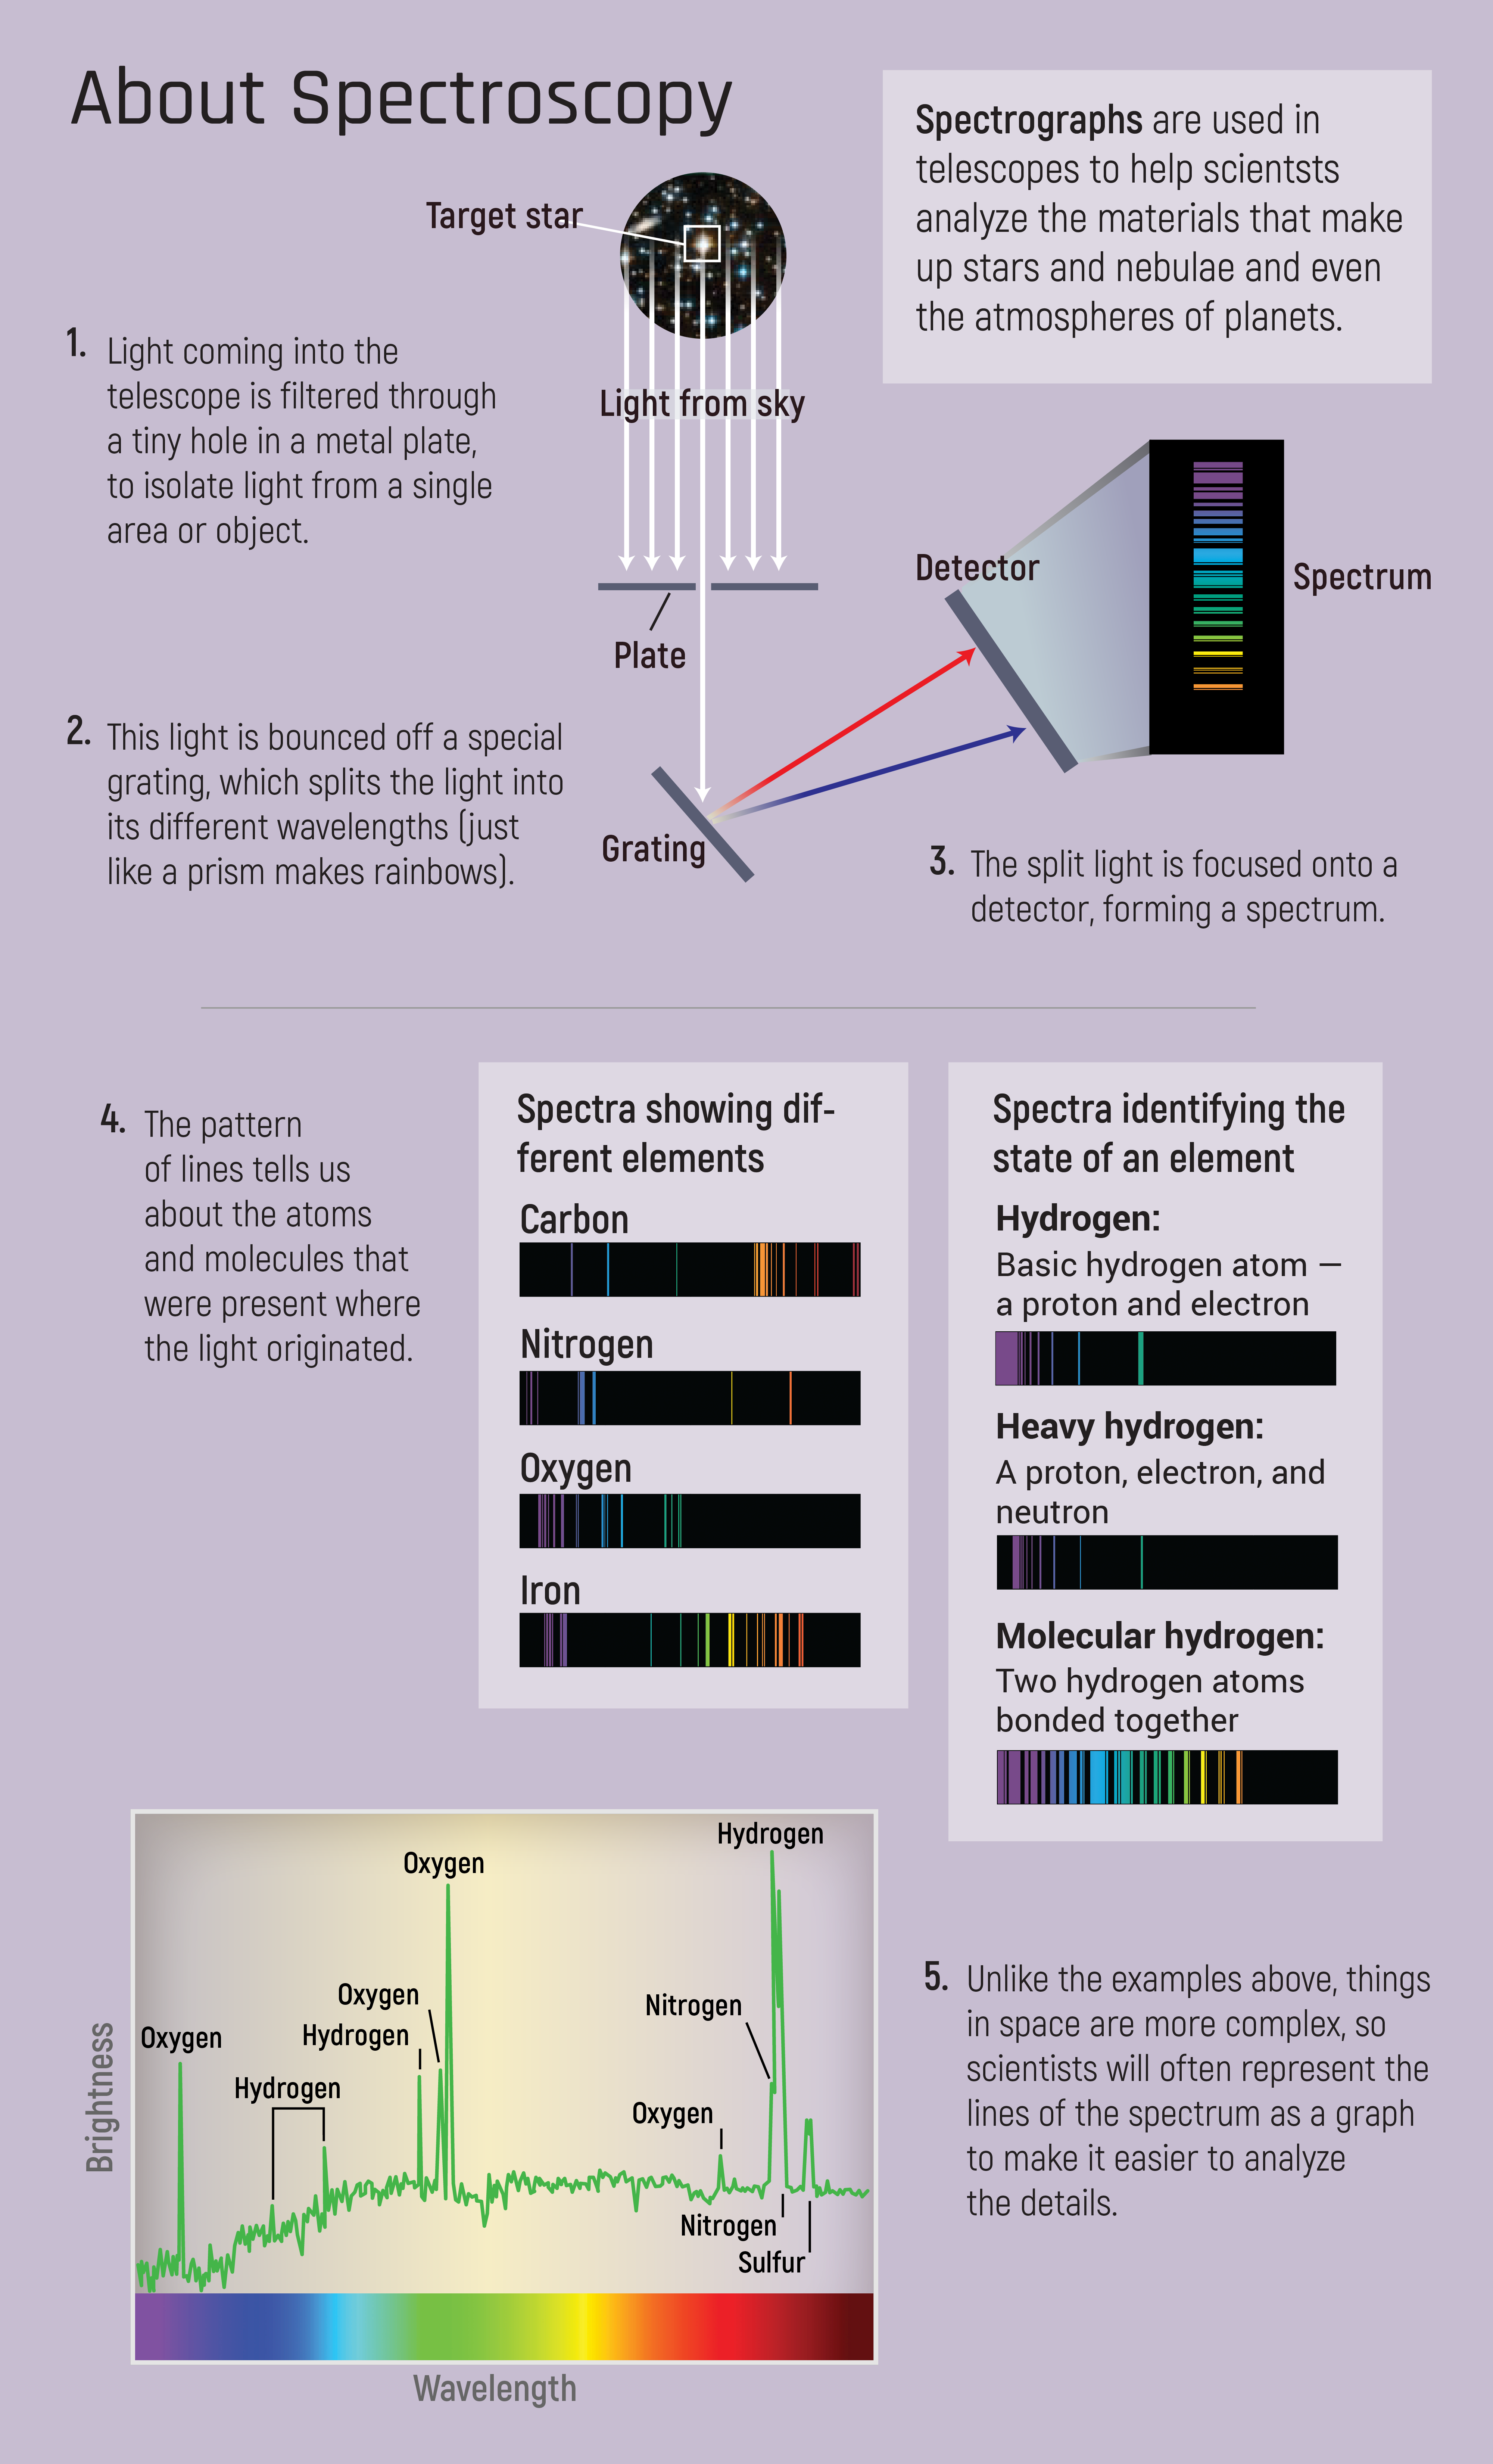

About Spectroscopy

Spectroscopy is the key to revealing details that cannot be revealed through a simple picture.

Astronomical telescopes are famous for the images captured by their cameras, but they often also rely on instruments called spectrographs. Spectrographs — sometimes called spectroscopes or spectrometers — don’t produce beautiful images; their data is expressed as a jagged line on a chart. It doesn’t look like much, but it’s how telescopes like Webb will reveal details of atmospheres on other planets, the composition of stars, the motion of galaxies, and more.

A spectrograph breaks the light from a single object into its component colors the way a prism splits white light into a rainbow, allowing scientists to analyze the light and discover properties of the object emitting it.

Credit: Image: NASA, ESA, CSA, Stephanie Smith (STScI), Christine Klicka (STScI)